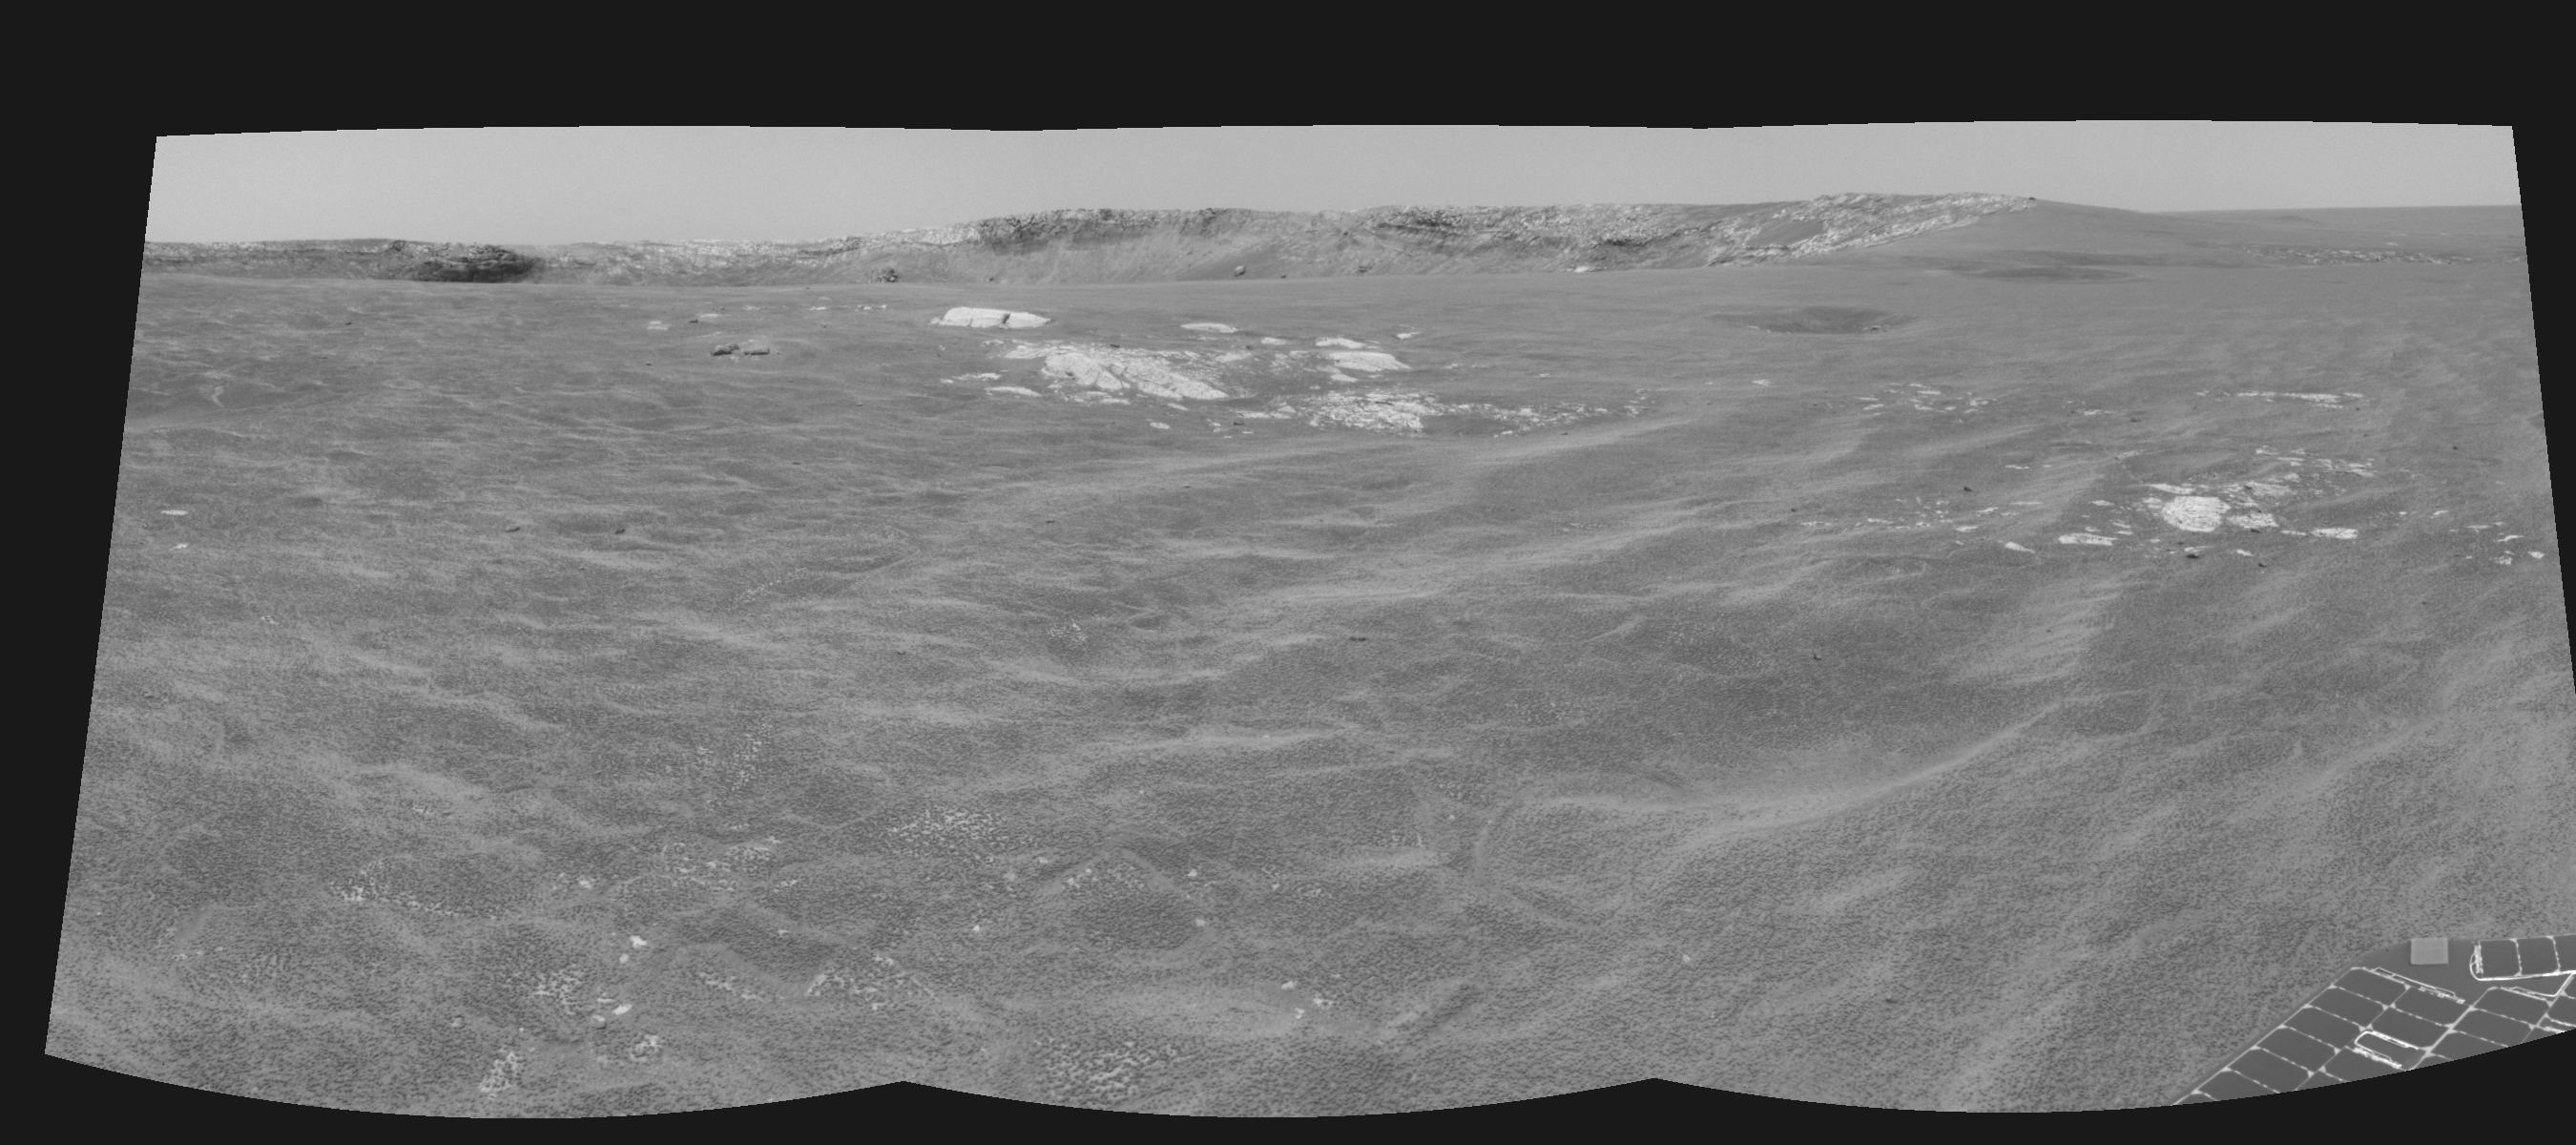

Approaching ‘Endurance’ (right eye)

This cylindrical-perspective projection was constructed from a sequence of images taken by the Mars Exploration Rover Opportunity’s navigation camera on the rover’s 93rd sol on Mars. The mosaic was created from three images from the camera’s right eye. The camera acquired the images at approximately 12:27 Local Solar Time, or around 8:22 AM Pacific Daylight Time on April 28, 2004. On that sol, Opportunity sat about 75 meters (246 feet) away from the rim of “Endurance Crater.”

See PIA05849 for 3-D view and PIA05850 for left eye view of this right eye cylindrical-perspective projection.

Credit: NASA/JPL